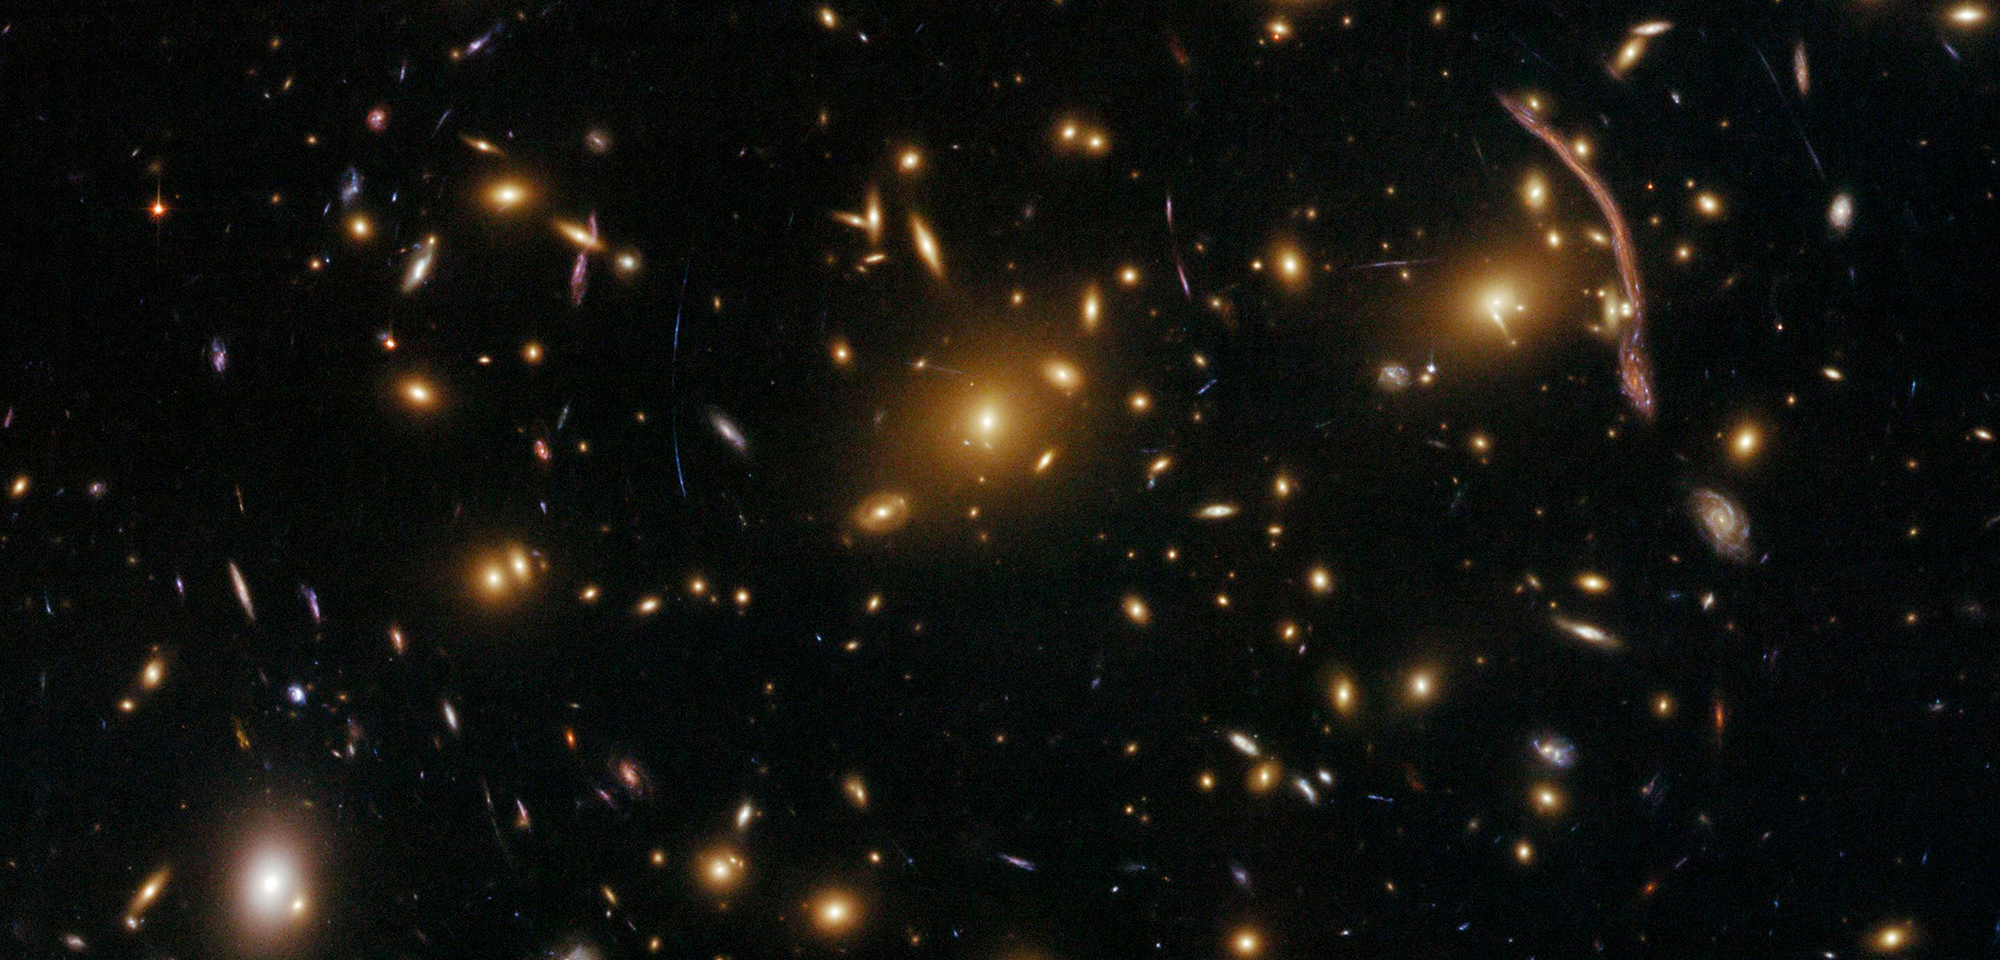

Galaxy Cluster Abell 370

Smears and streaks of light punctuate this Hubble image of an enormous cluster of galaxies called Abell 370. These weird shapes are the warped appearances of galaxies that are not part of the cluster but lie far beyond it. The immense gravity of the galaxy cluster causes these far-off galaxies to look distorted.

Albert Einstein's general theory of relativity tells us that gravity can change the course of not just physical objects but light as well. As light from a distant galaxy travels toward us, through the Abell 370 galaxy cluster, the cluster's gravitational force bends and magnifies the distant galaxy's light like a lens. This quirk of nature is called gravitational lensing. Abell 370 is one of the first galaxy clusters in which astronomers saw the effects of gravitational lensing.

This view from Hubble, captured with the Advanced Camera for Surveys, uncovers far more detail in the numerous streaks and arcs scattered throughout Abell 370 than telescopes on the ground could provide. For example, Hubble's fine resolution reveals that the source of the large, bright streak in the upper right is a faraway spiral galaxy with a red central bulge, blue spiral arms, and clumps of active star formation.

Johan Richard of Durham University in the United Kingdom and his colleagues studied Hubble's images of Abell 370 and identified ten distant galaxies lensed by the cluster, including six that hadn't been spotted before. How these background galaxies appear to us depends on the amount and location of mass in the cluster. So Richard and his team analyzed Hubble's observations of the lensed galaxies to improve estimates of Abell 370's total mass, including what we can see (galaxies and gas) and what we cannot (mysterious stuff known as dark matter). They found that Abell 370 contains two large, separate clumps of dark matter. This, along with other evidence, suggests that Abell 370 is the product of two smaller galaxy clusters that are merging together.

Constellation: Cetus

Distance: 4.9 billion light-years (1.5 billion parsecs)

Instrument: Advanced Camera for Surveys/WFC

Image Filters: F475W (g), F625W (r), F814W (I)

Credit: NASA, ESA, the Hubble SM4 ERO Team, and ST-ECF